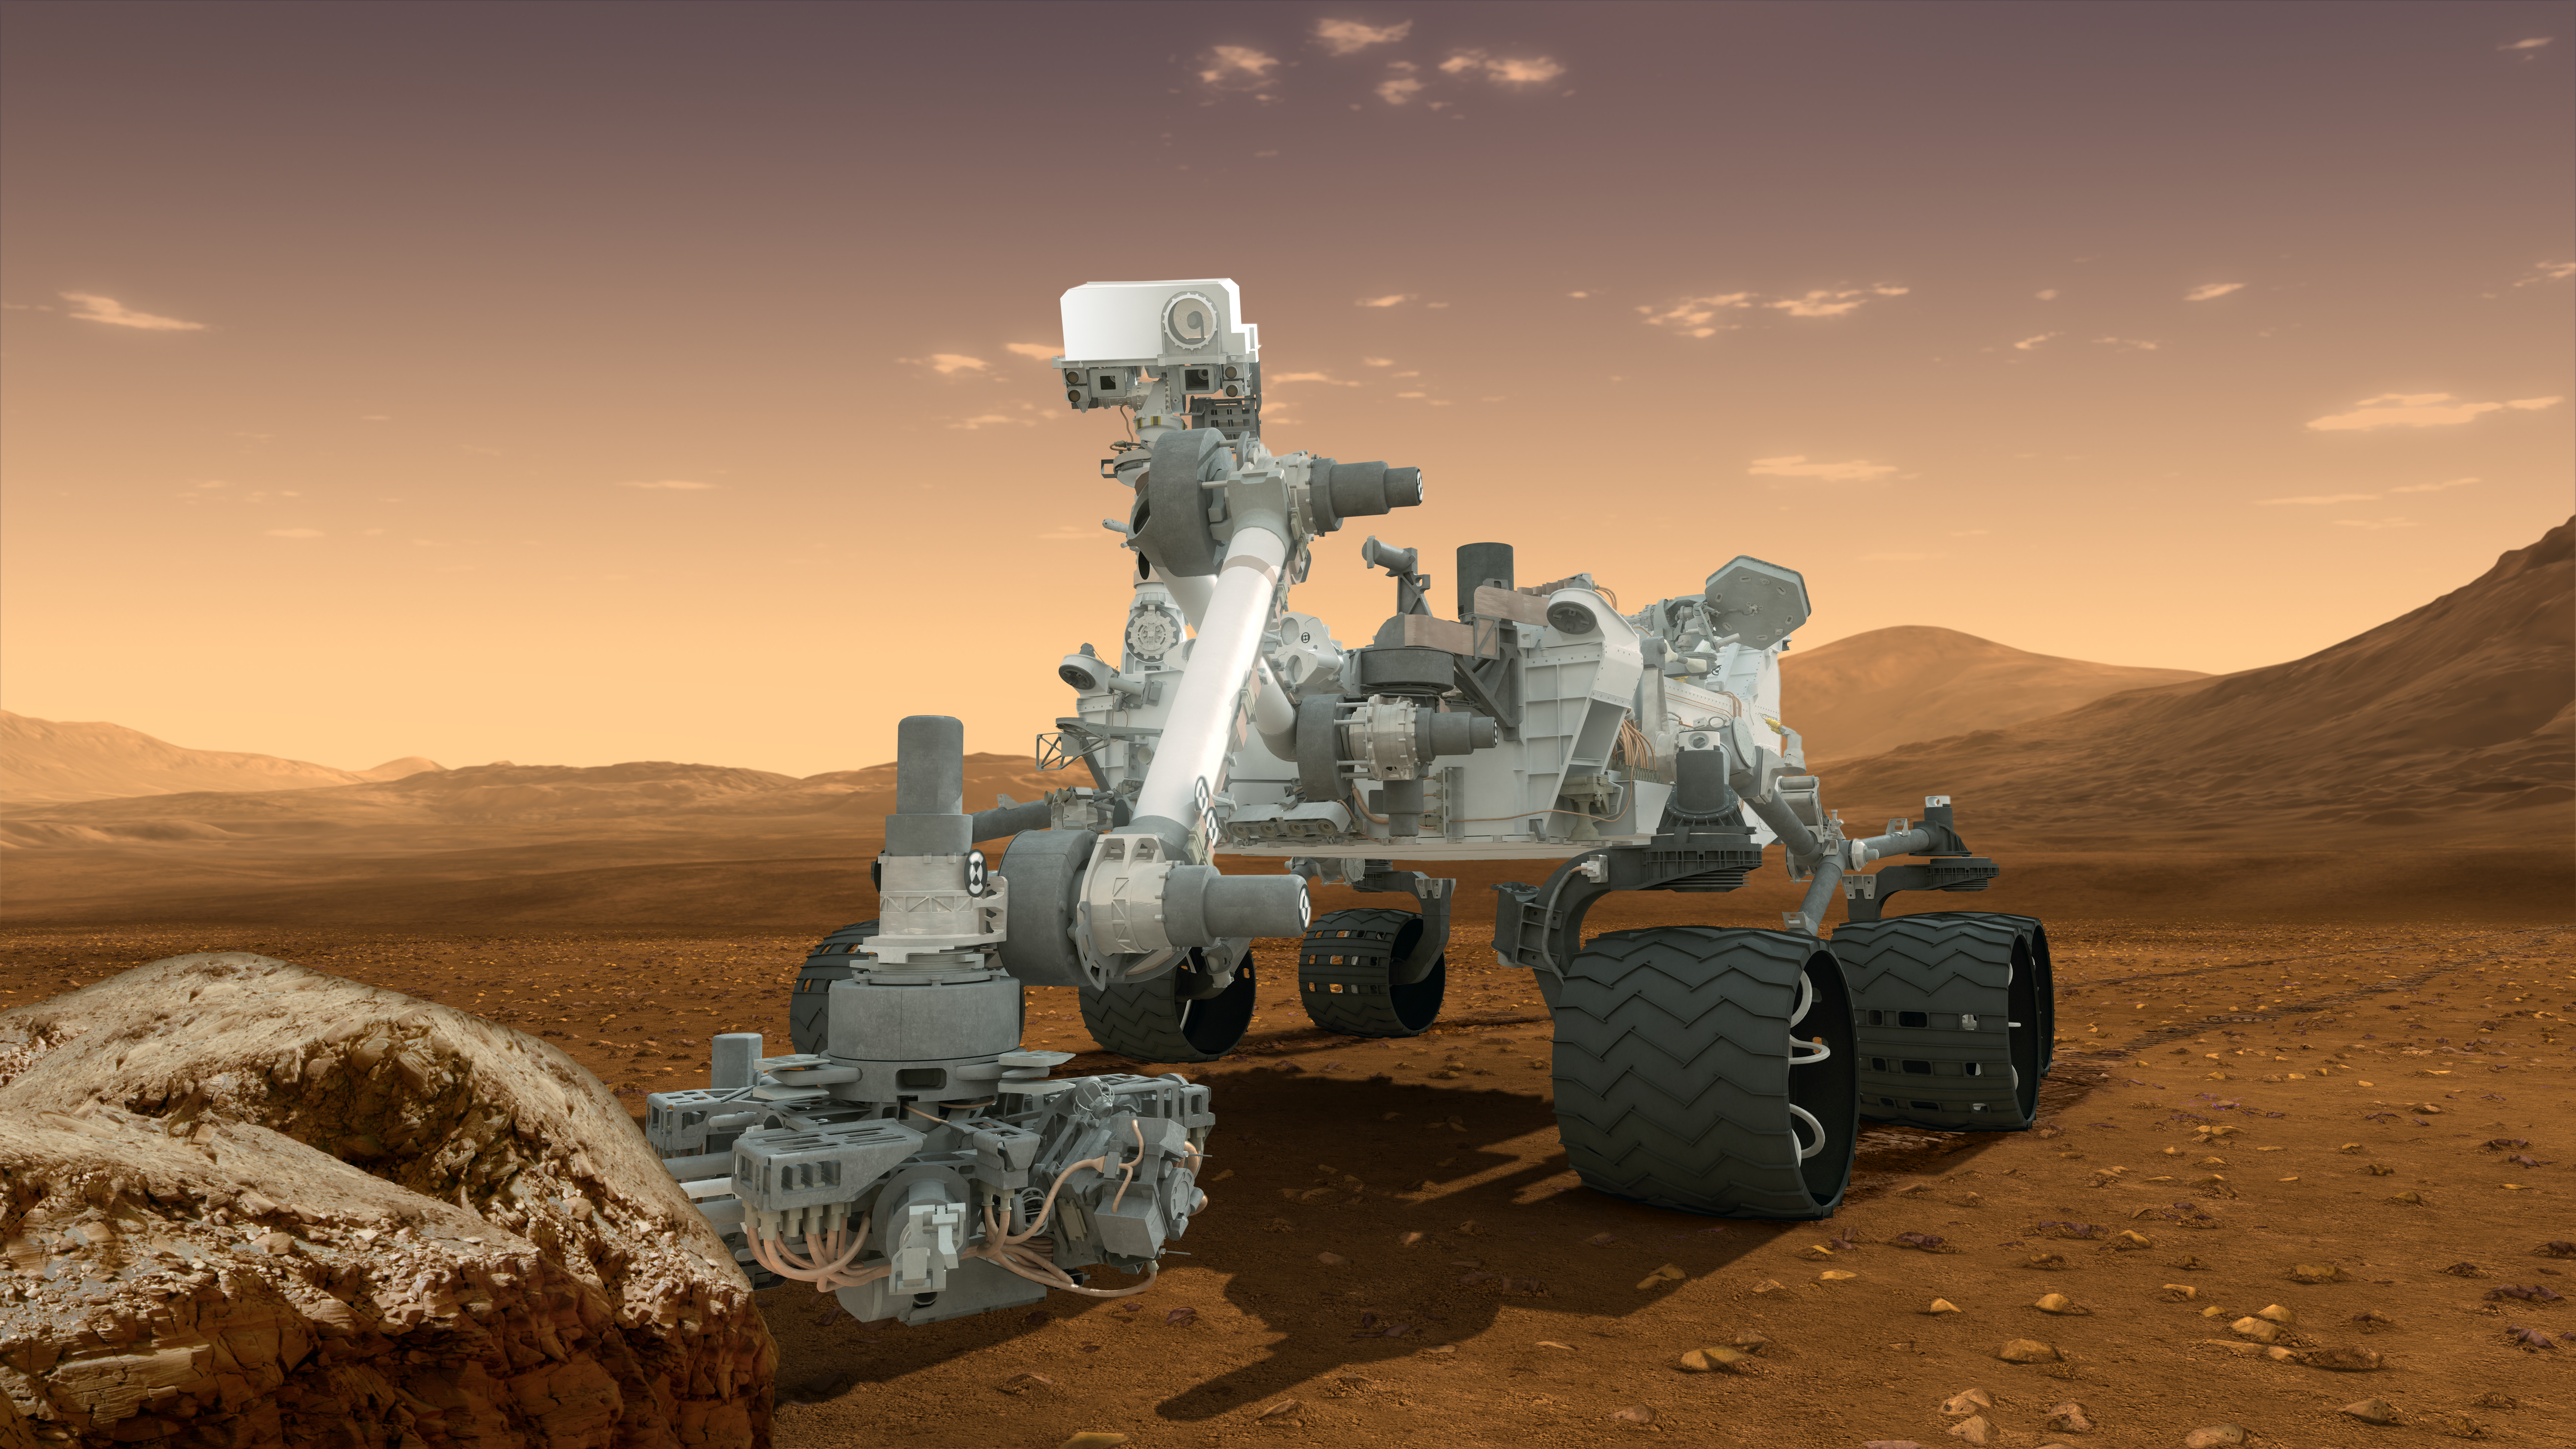

Curiosity — Robot Geologist and Chemist in One! (Artist’s Concept)

This artist’s concept features NASA’s Mars Science Laboratory Curiosity rover, a mobile robot for investigating Mars’ past or present ability to sustain microbial life.

Curiosity landed near the Martian equator about 10:31 p.m., Aug. 5 PDT (1:31 a.m. Aug. 6 EDT).

In this picture, the rover examines a rock on Mars with a set of tools at the end of the rover’s arm, which extends about 7 feet (2 meters). Two instruments on the arm can study rocks up close. A drill can collect sample material from inside of rocks and a scoop can pick up samples of soil. The arm can sieve the samples and deliver fine powder to instruments inside the rover for thorough analysis.

The mast, or rover’s “head,” rises to about 6.9 feet (2.1 meters) above ground level, about as tall as a basketball player. This mast supports two remote-sensing science instruments: the Mast Camera, or “eyes,” for stereo color viewing of surrounding terrain and material collected by the arm; and, the Chemistry and Camera instrument, which uses a laser to vaporize a speck of material on rocks up to about 23 feet (7 meters) away and determines what elements the rocks are made of.

NASA’s Jet Propulsion Laboratory, a division of the California Institute of Technology, Pasadena, manages the Mars Science Laboratory Project for the NASA Science Mission Directorate, Washington.

Credit: NASA/JPL-Caltech